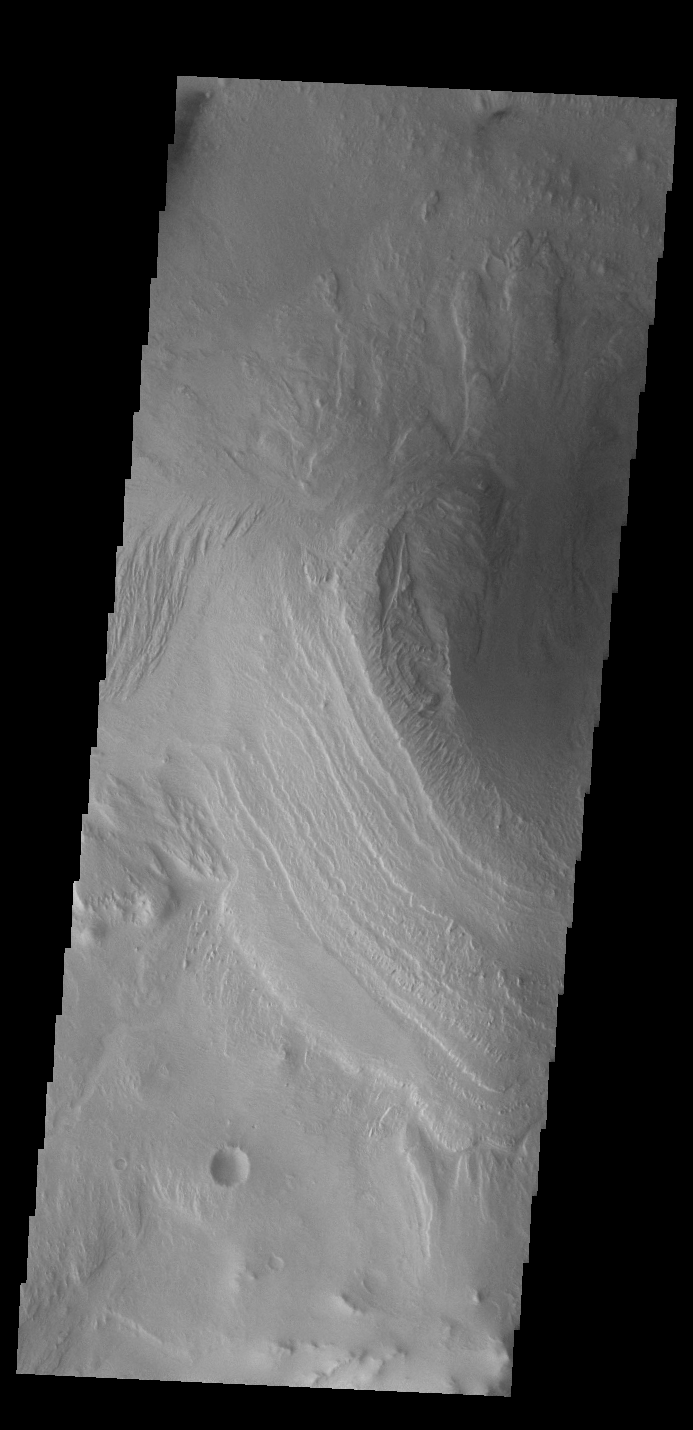

Gale Crater

Today’s VIS image shows part of Gale Crater, including the large layered deposit on the crater floor. This deposit has been heavily eroded, which exposed the layering. The Curiosity Rover is located in Gale Crater. Gale crater is 150km (90 miles) in diameter.

Credit: NASA/JPL-Caltech/ASU